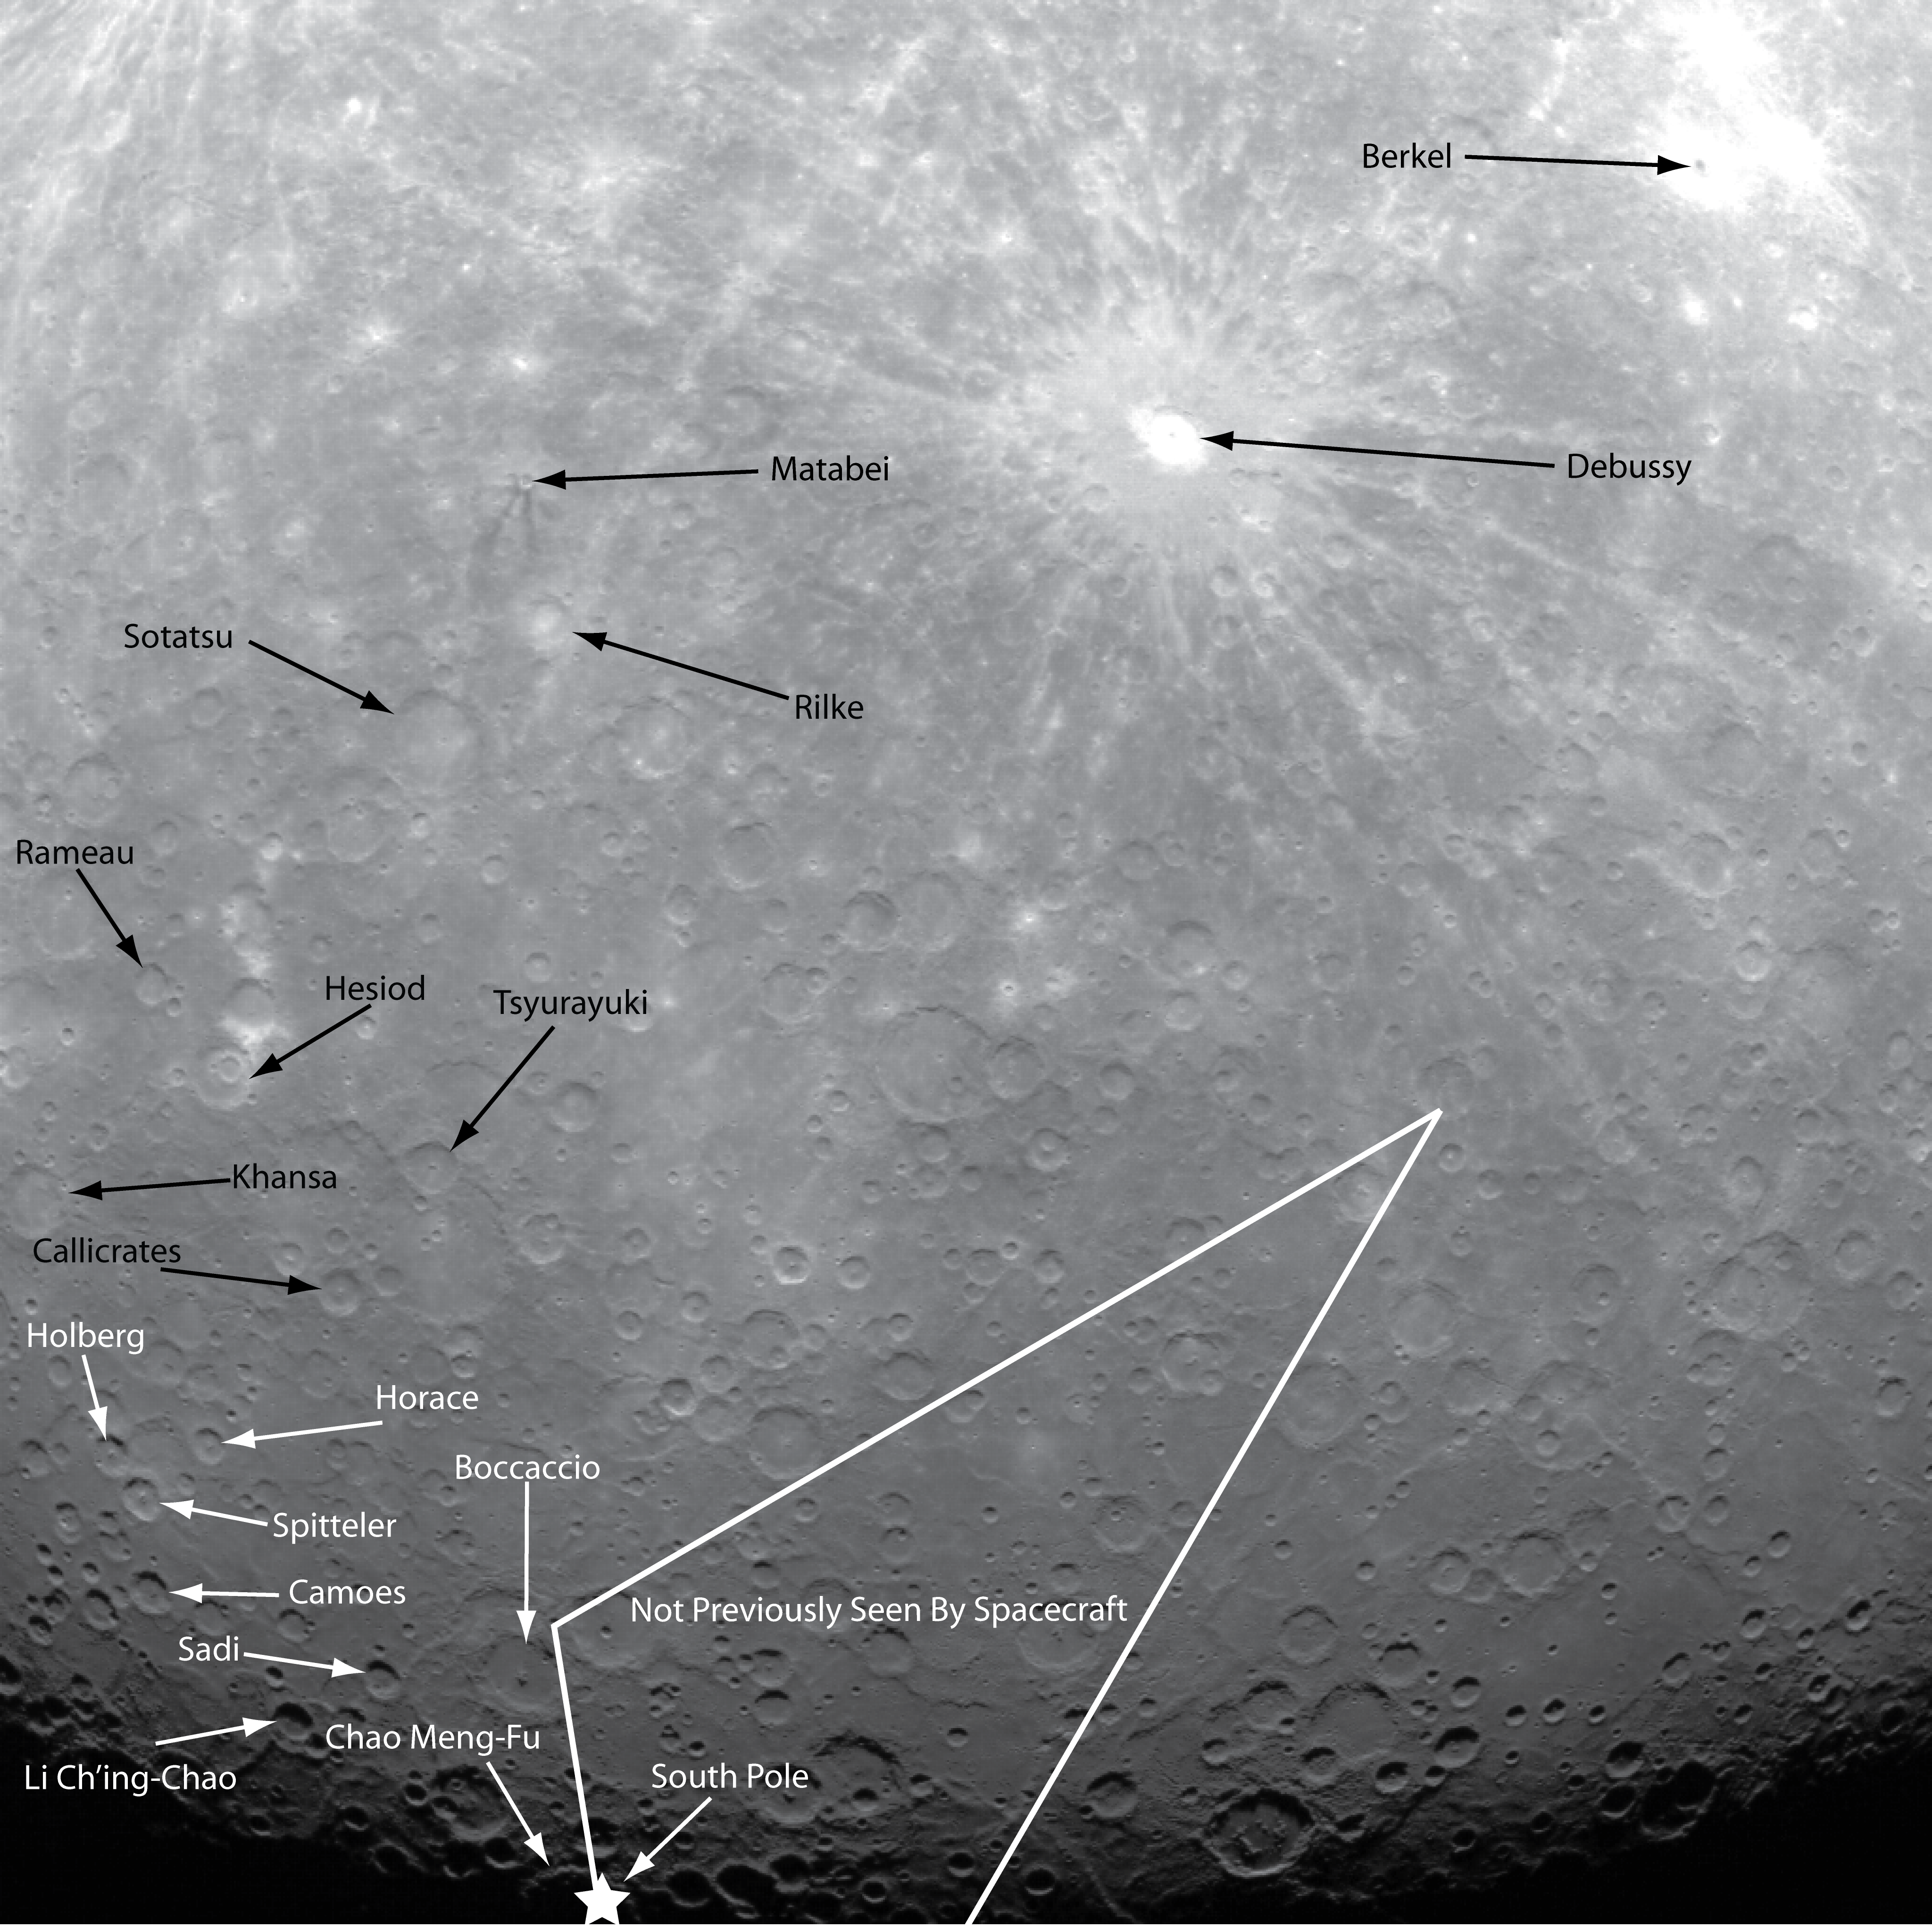

An Annotated Guide to the First Orbital Image

NASA image acquired: March 29, 2011 This historic first orbital image of Mercury was acquired 37 years to the day after Mariner 10’s historic first flyby of the innermost planet. Labels have been added to indicate several craters that were named based on Mariner 10 images, as well as Debussy, Matabei, and Berkel, which were named based on MESSENGER flyby images. The surface contained in the white lines is terrain previously unseen by spacecraft, and the star indicates the location of the south pole. On March 17, 2011 (March 18, 2011, UTC), MESSENGER became the first spacecraft to orbit the planet Mercury. The mission is currently in its commissioning phase, during which spacecraft and instrument performance are verified through a series of specially designed checkout activities. In the course of the one-year primary mission, the spacecraft's seven scientific instruments and radio science investigation will unravel the history and evolution of the Solar System's innermost planet. Visit the Why Mercury? section of this website to learn more about the science questions that the MESSENGER mission has set out to answer.

Credit: NASA/Johns Hopkins University Applied Physics Laboratory/Carnegie Institution of Washington